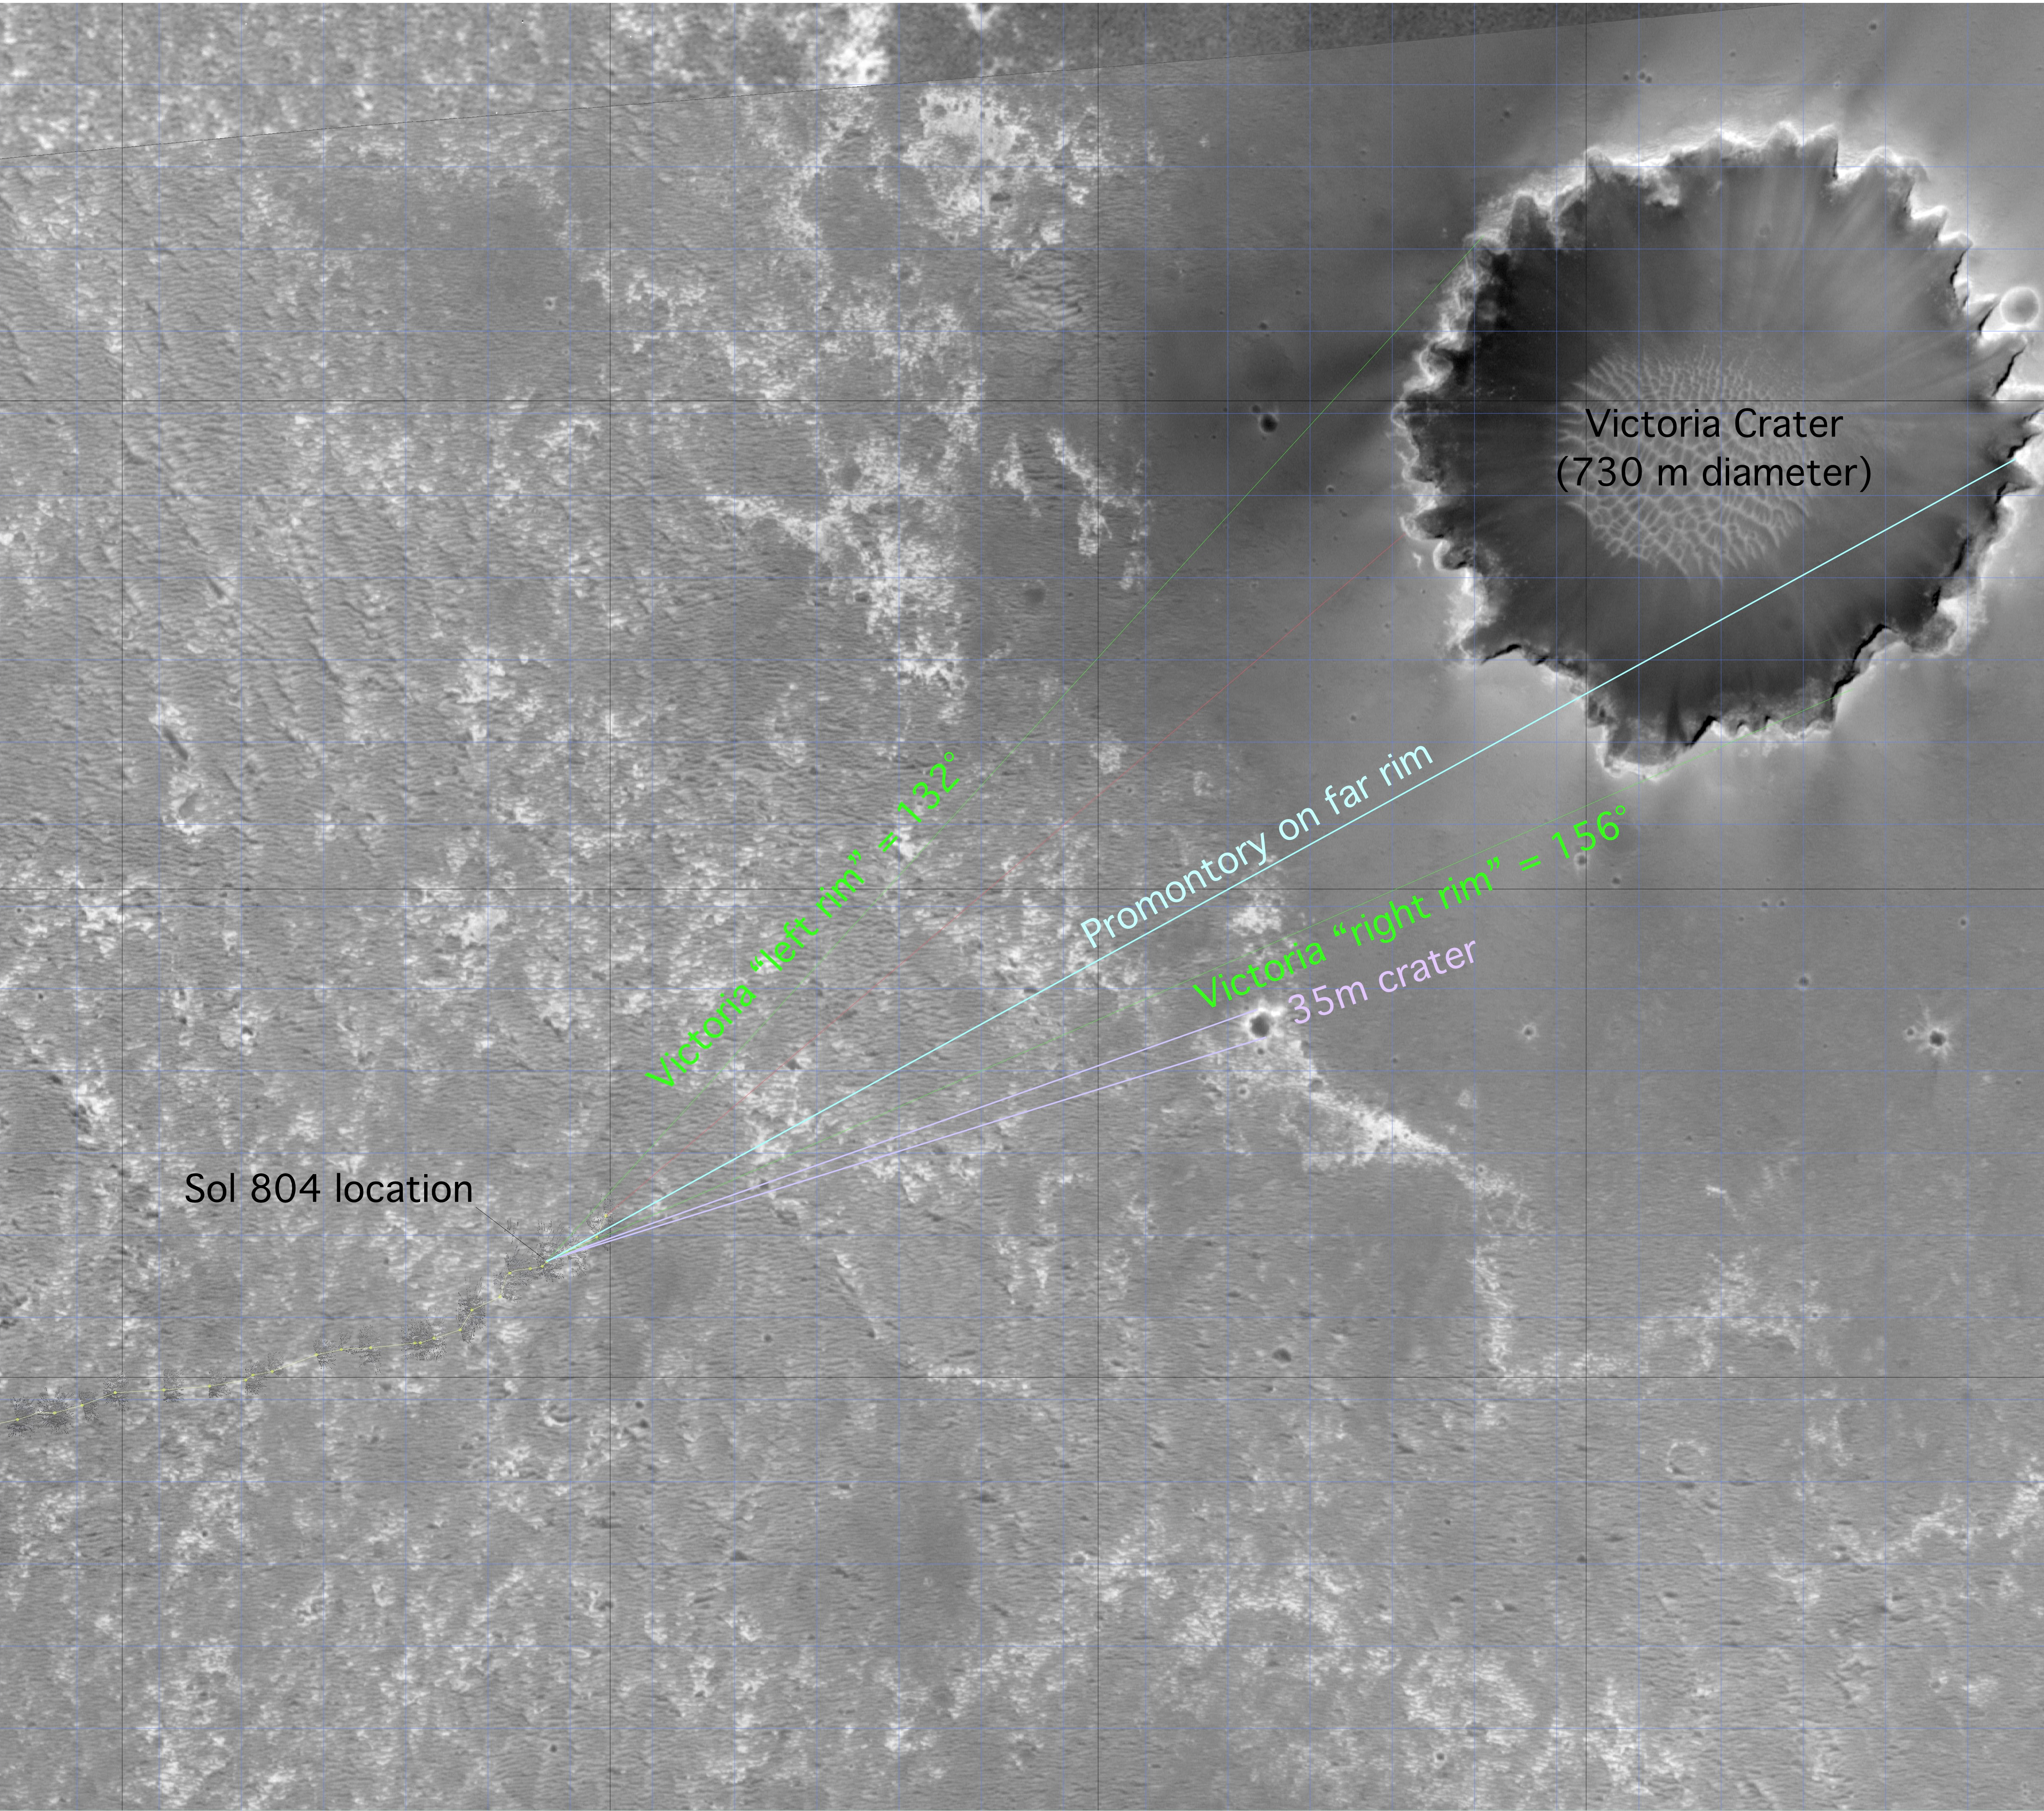

‘Victoria’ on Opportunity’s Horizon (Orbital View)

This image from the Mars Orbiter Camera on NASA’s Mars Global Surveyor highlights the Mars Exploration Rover Opportunity’s approach toward “Victoria Crater.”

North is to the left. Opportunity’s location at sol 804 (April 29, 2006) is marked, as are the left and right edges of Victoria’s rim from the rover’s point of view. The labeled “promontory” is a bright spot that scientists believe is an outcrop on the far side of the crater. Marked in light purple is a small, 35-meter (115-foot) crater.

Victoria Crater is 750 meters (nearly half a mile) in diameter, about six times wider than “Endurance Crater,” where Opportunity spent several months in 2004 examining rock layers affected by ancient water.

This image is an uncalibrated version that the rover team uses for planning. It has been reprojected and stretched in some places and isn’t used for scientific purposes.

Credit: NASA/JPL-Caltech/MSSS